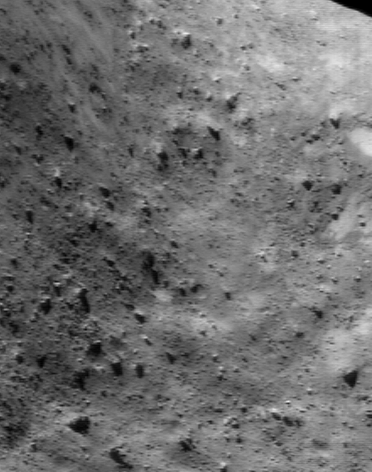

Rocky Hollow Picture Show

NEAR Shoemaker images of Eros’ saddle region show landscapes that couldn’t differ more from what one might have expected for an ancient, crater-battered body. Early images of the northern part of the saddle stunned mission scientists with their abundance of boulders and lack of craters. Recent images of the southern part of the saddle, now well illuminated having emerged from the southern hemisphere’s long night, continue this fascinating picture show. This picture, taken August 3, 2000, from an orbital altitude of 50 kilometers (31 miles), shows a region about 1.4 kilometers (0.9 miles) across. Boulders as small as 8 meters (26 feet) across are visible. In this part of the saddle, small patches of brighter regolith also occur among the rocks.

Built and managed by The Johns Hopkins University Applied Physics Laboratory, Laurel, Maryland, NEAR was the first spacecraft launched in NASA’s Discovery Program of low-cost, small-scale planetary missions. See the NEAR web page at http://near.jhuapl.edu/ for more details.

Credit: NASA/JPL/JHUAPL